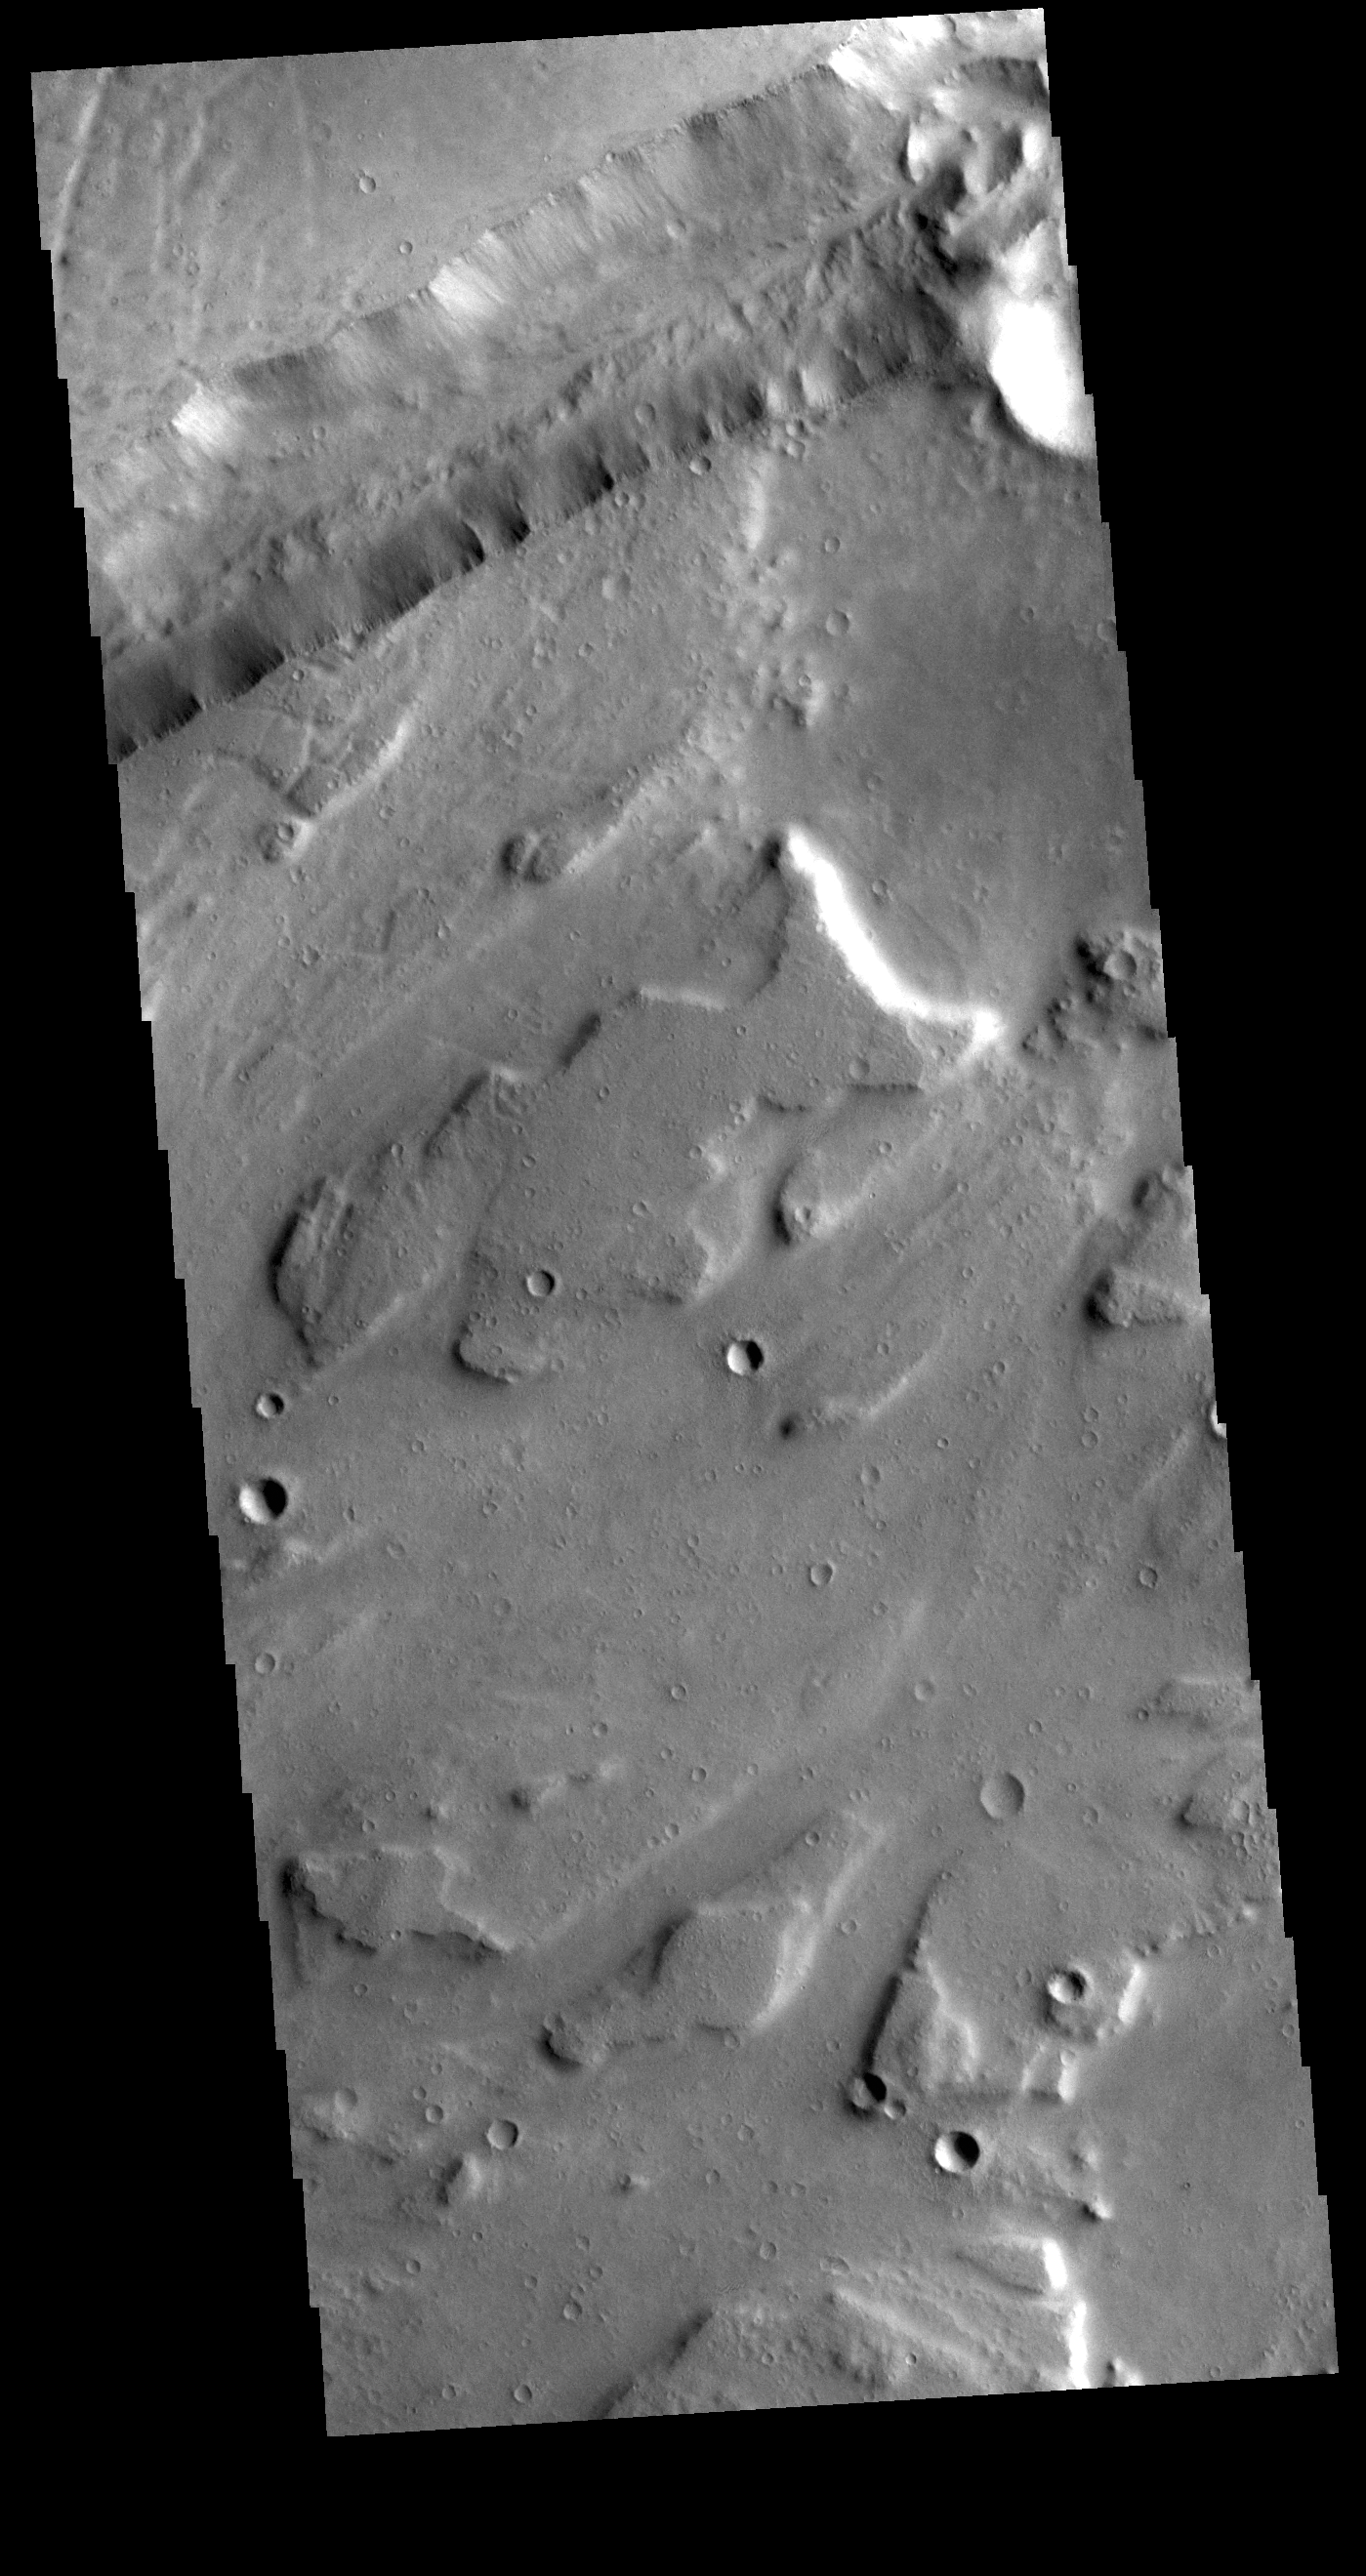

Sacra Mensa

This VIS image shows part of Sacra Mensa, a large mesa located between the north and south channels of Kasei Valles. The linear feature at the top of the image is one of the many graben found in the mesa and surrounding highlands. Graben are formed by the downward motion of a block of material between paired tectonic faults. Sacra Mensa rises 3 km (almost 2 miles) above Kasei Valles.

Credit: NASA/JPL-Caltech/ASU